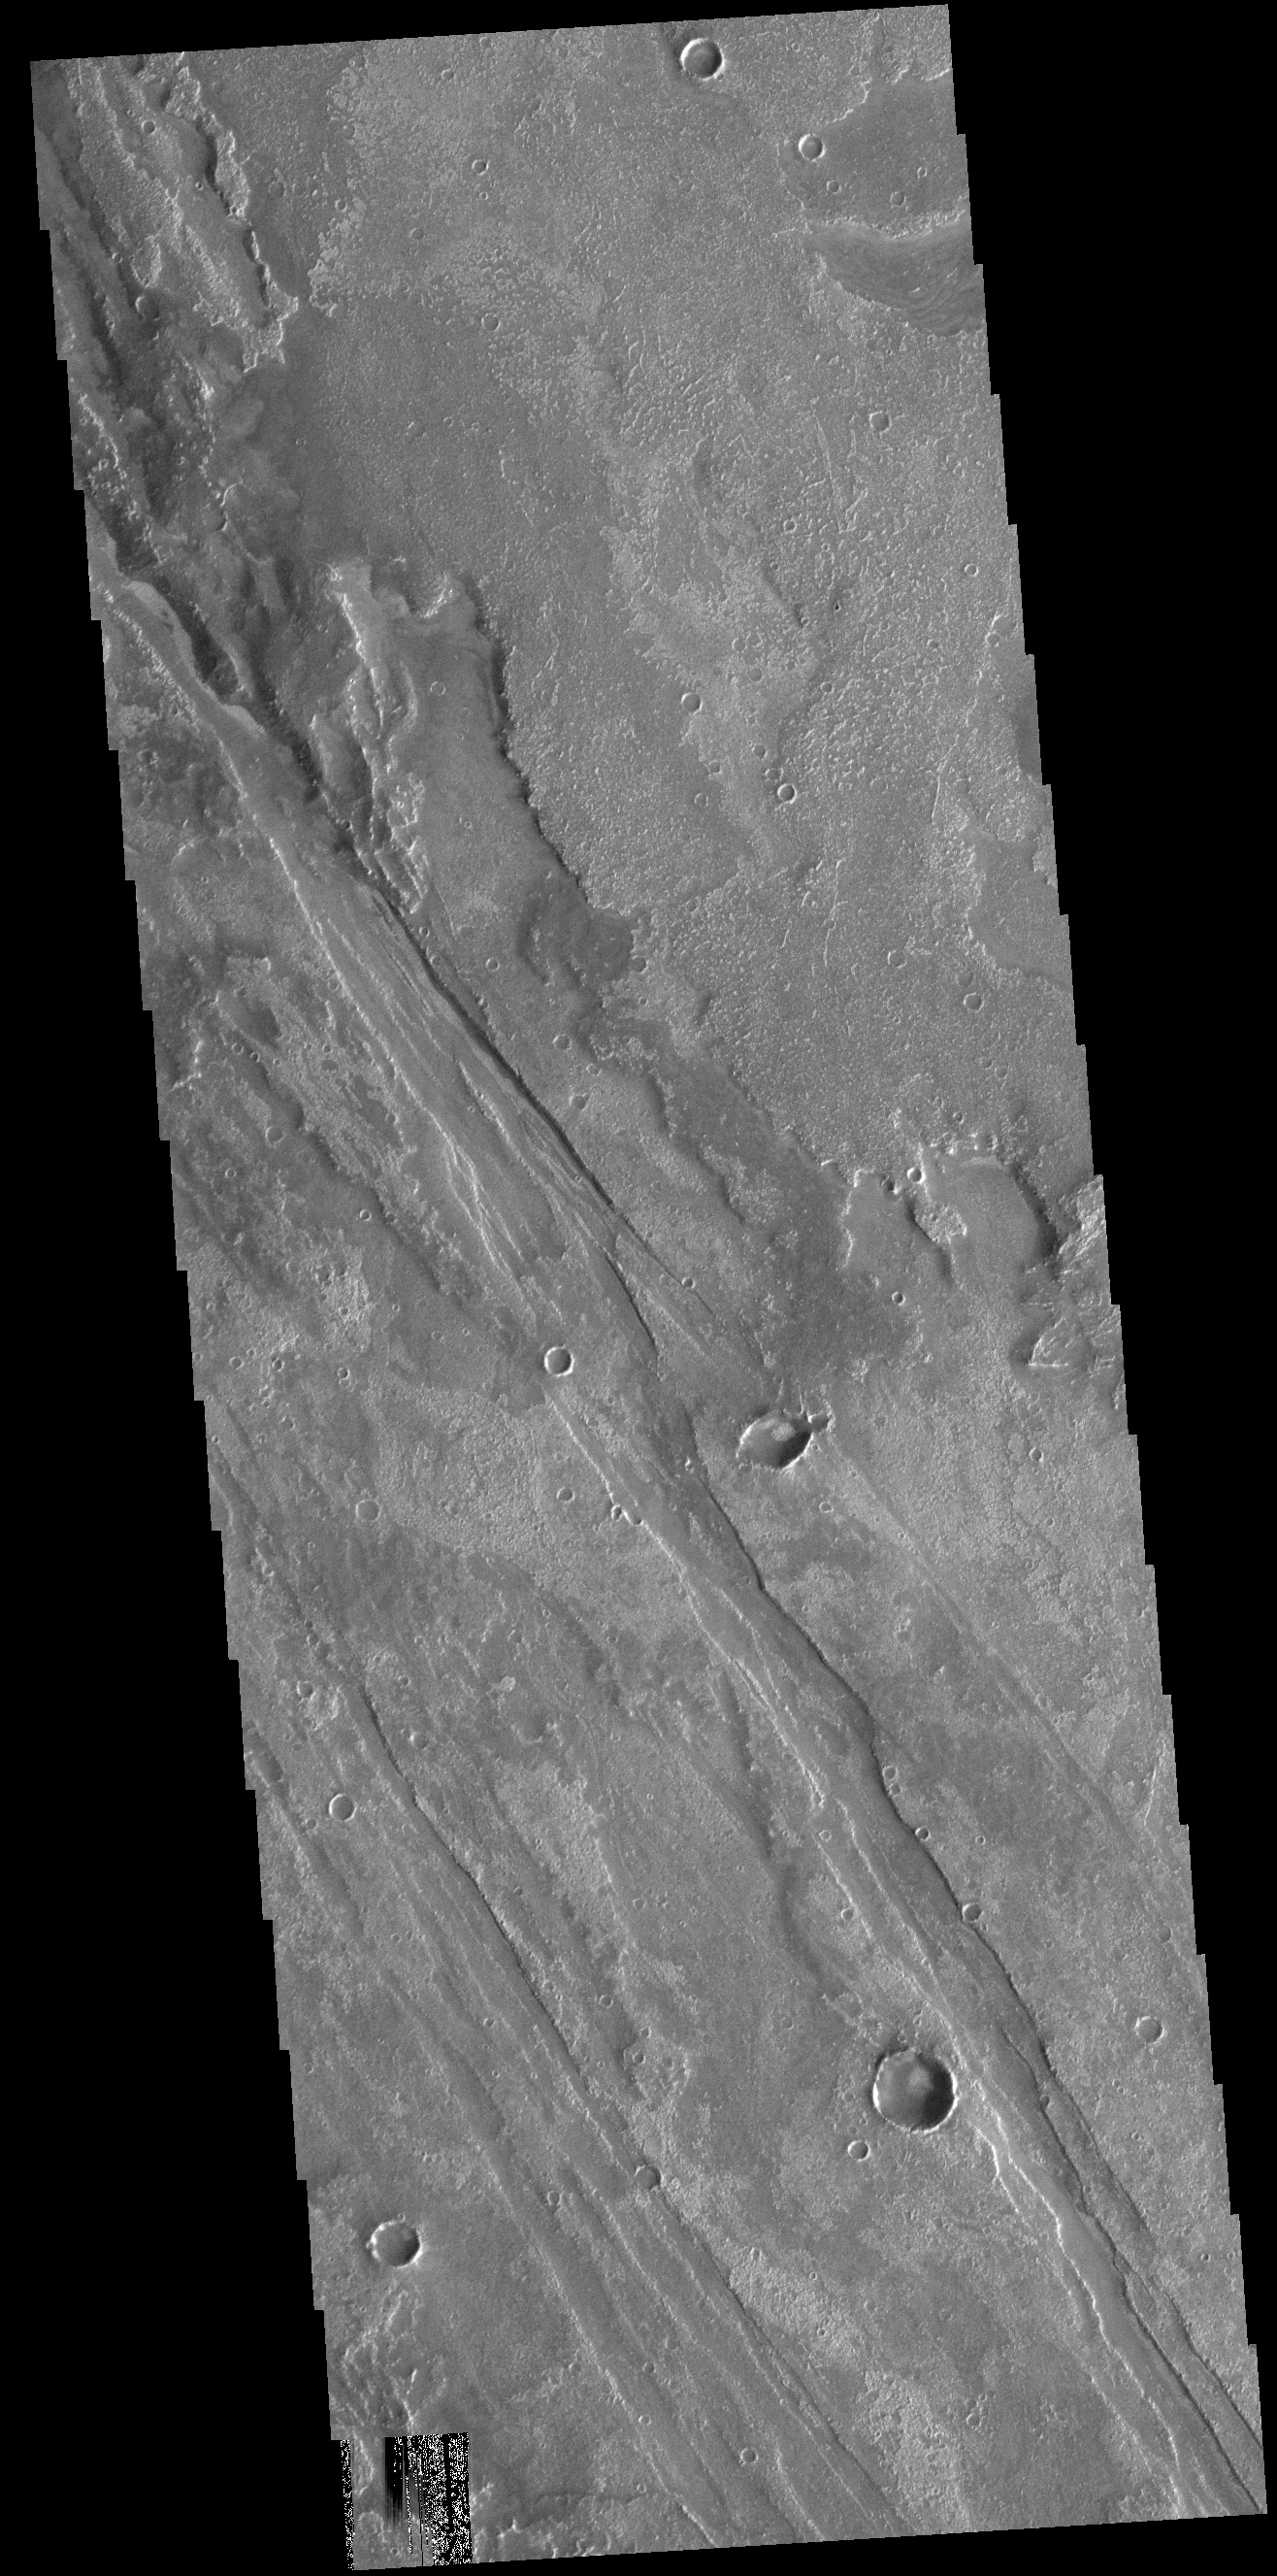

Solis Planum

Today’s VIS image shows part of Solis Planum. Both volcanic and tectonic forces created the features in this image. The linear features that run diagonally across the image are fault features called graben. The rough surfaced regions are volcanic flows.

Credit: NASA/JPL-Caltech/ASU